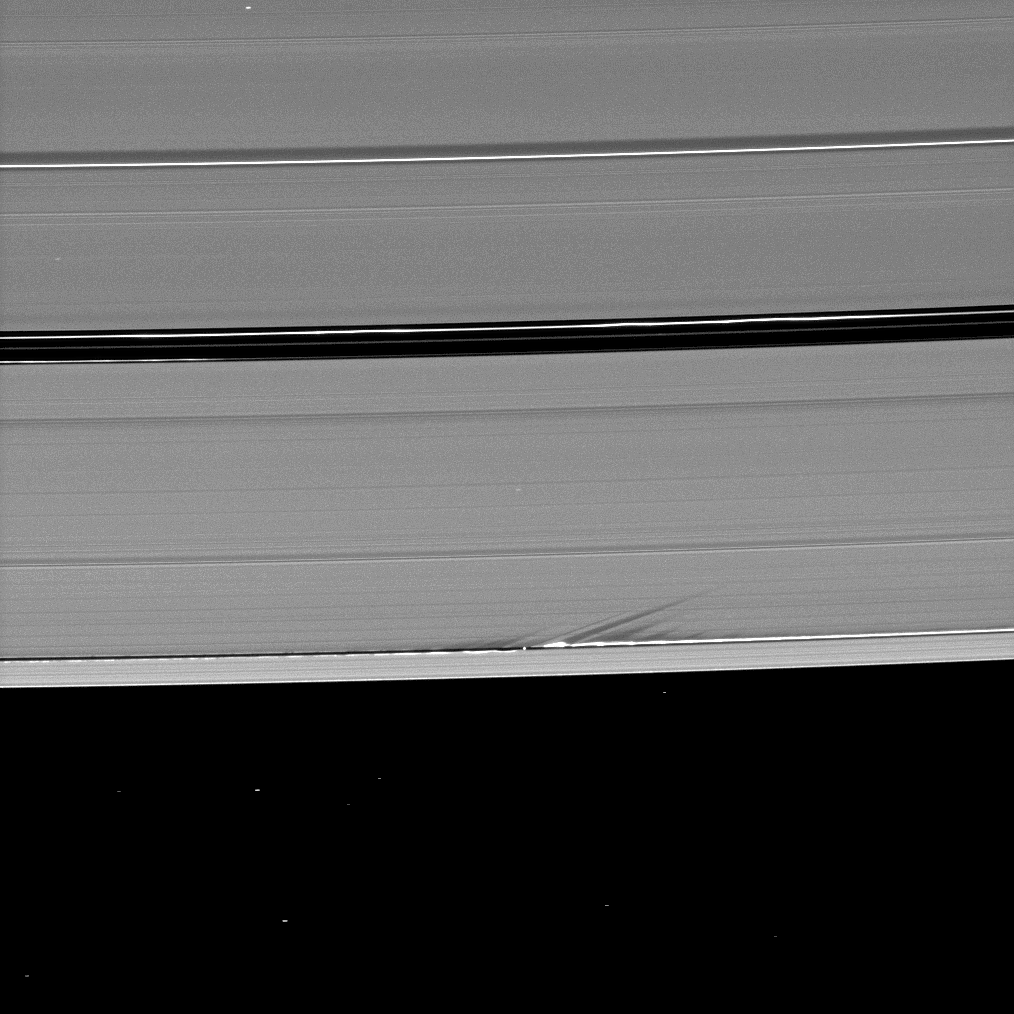

Slanting Shadows

Long shadows stretch away from the towering edge waves created by the gravity of the moon Daphnis in this image taken a little more than a week before Saturn’s August 2009 equinox.

Tiny Daphnis (8 kilometers, or 5 miles across) appears as a bright dot in the Keeler Gap near the tall edge waves it has created in the A ring. The moon has an inclined orbit and its gravitational pull both perturbs the orbits of the particles of the A ring forming the Keeler Gap’s edge and sculpts the edge into waves having both horizontal (radial) and out-of-plane components. Material on the inner edge of the gap orbits faster than the moon so that the waves there lead the moon in its orbit. Material on the outer edge moves slower than the moon, so waves there trail the moon. See PIA11656 to learn more about this process. Both the moon and the edge waves can be seen casting shadows in this image.

This view looks toward the northern, unilluminated side of the rings from about 38 degrees above the ringplane. Background stars, including three stars shining through the rings, are visibly elongated by the motion of the spacecraft during the image’s exposure.

The novel illumination geometry that accompanies equinox lowers the sun’s angle to the ringplane, significantly darkens the rings, and causes out-of-plane structures to look anomalously bright and cast shadows across the rings. These scenes are possible only during the few months before and after Saturn’s equinox, which occurs only once in about 15 Earth years. Before and after equinox, Cassini’s cameras have spotted not only the predictable shadows of some of Saturn’s moons (see PIA11657), but also the shadows of newly revealed vertical structures in the rings themselves (see PIA11665).

The image was taken in visible light with the Cassini spacecraft narrow-angle camera on July 28, 2009. The view was obtained at a distance of approximately 983,000 kilometers (611,000 miles) from Daphnis. Image scale is 6 kilometers (4 miles) per pixel.

The Cassini-Huygens mission is a cooperative project of NASA, the European Space Agency and the Italian Space Agency. The Jet Propulsion Laboratory, a division of the California Institute of Technology in Pasadena, manages the mission for NASA’s Science Mission Directorate, Washington, D.C. The Cassini orbiter and its two onboard cameras were designed, developed and assembled at JPL. The imaging operations center is based at the Space Science Institute in Boulder, Colo.

Credit: NASA/JPL/Space Science Institute